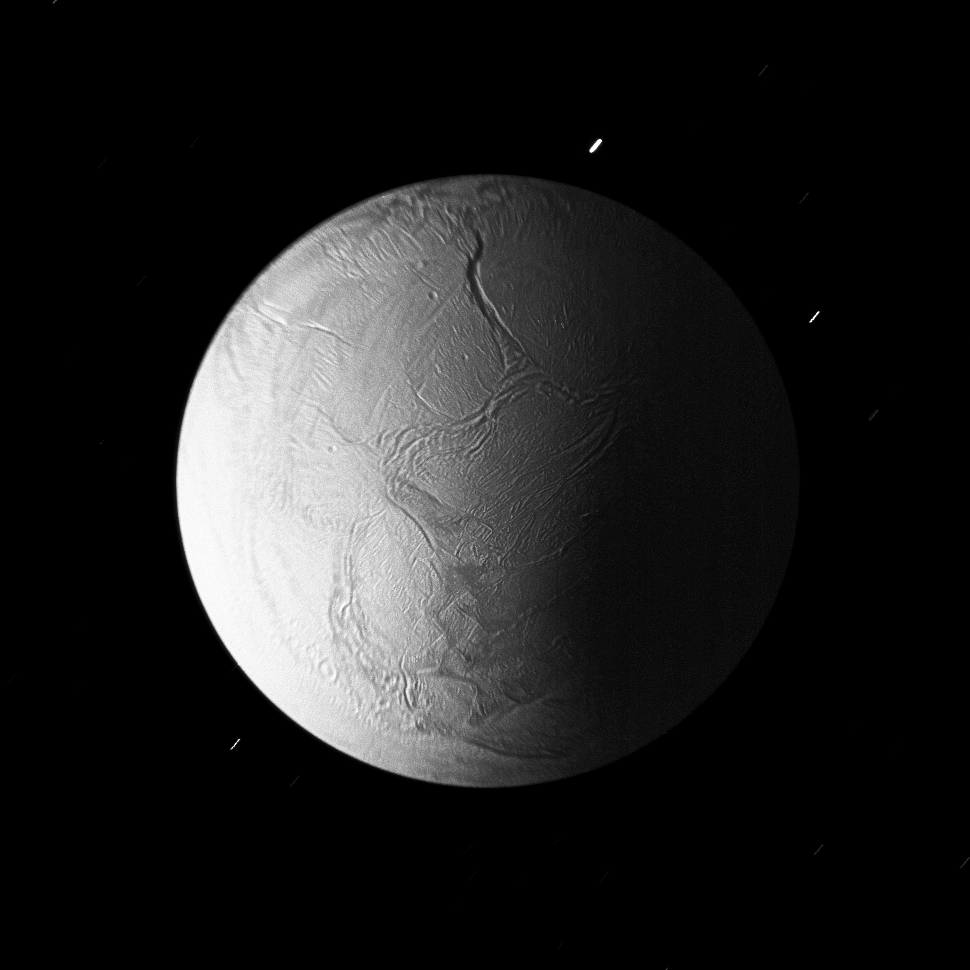

Enceladus in Eclipse

In Saturn’s shadow, the southern hemisphere of Enceladus is lit by sunlight reflected first off of the rings and then onto the nightside of the planet.

Other sources of illumination include sunlight reflected off Titan, Dione, and Rhea, which, at the time this image was acquired, were all positioned in the same place in the Enceladan sky.

The deep Labtayt Sulci lie at the top of this image, which is nearly centered on the moon’s South pole.

While features in the center of this image are in sharp focus, those near the limb appear blurred because the spacecraft was receding from Enceladus at 16 kilometers (10 miles) per second during this long exposure.

The image was taken in visible light with the Cassini spacecraft narrow-angle camera on Oct. 31, 2008 at a distance of approximately 137,000 kilometers (85,100 miles) from Enceladus and at a Sun-Enceladus-spacecraft, or phase, angle of 73 degrees. Image scale is 818 meters (2,682 feet) per pixel.

The Cassini-Huygens mission is a cooperative project of NASA, the European Space Agency and the Italian Space Agency. The Jet Propulsion Laboratory, a division of the California Institute of Technology in Pasadena, manages the mission for NASA’s Science Mission Directorate, Washington, D.C. The Cassini orbiter and its two onboard cameras were designed, developed and assembled at JPL. The imaging operations center is based at the Space Science Institute in Boulder, Colo.

Credit: NASA/JPL/Space Science Institute